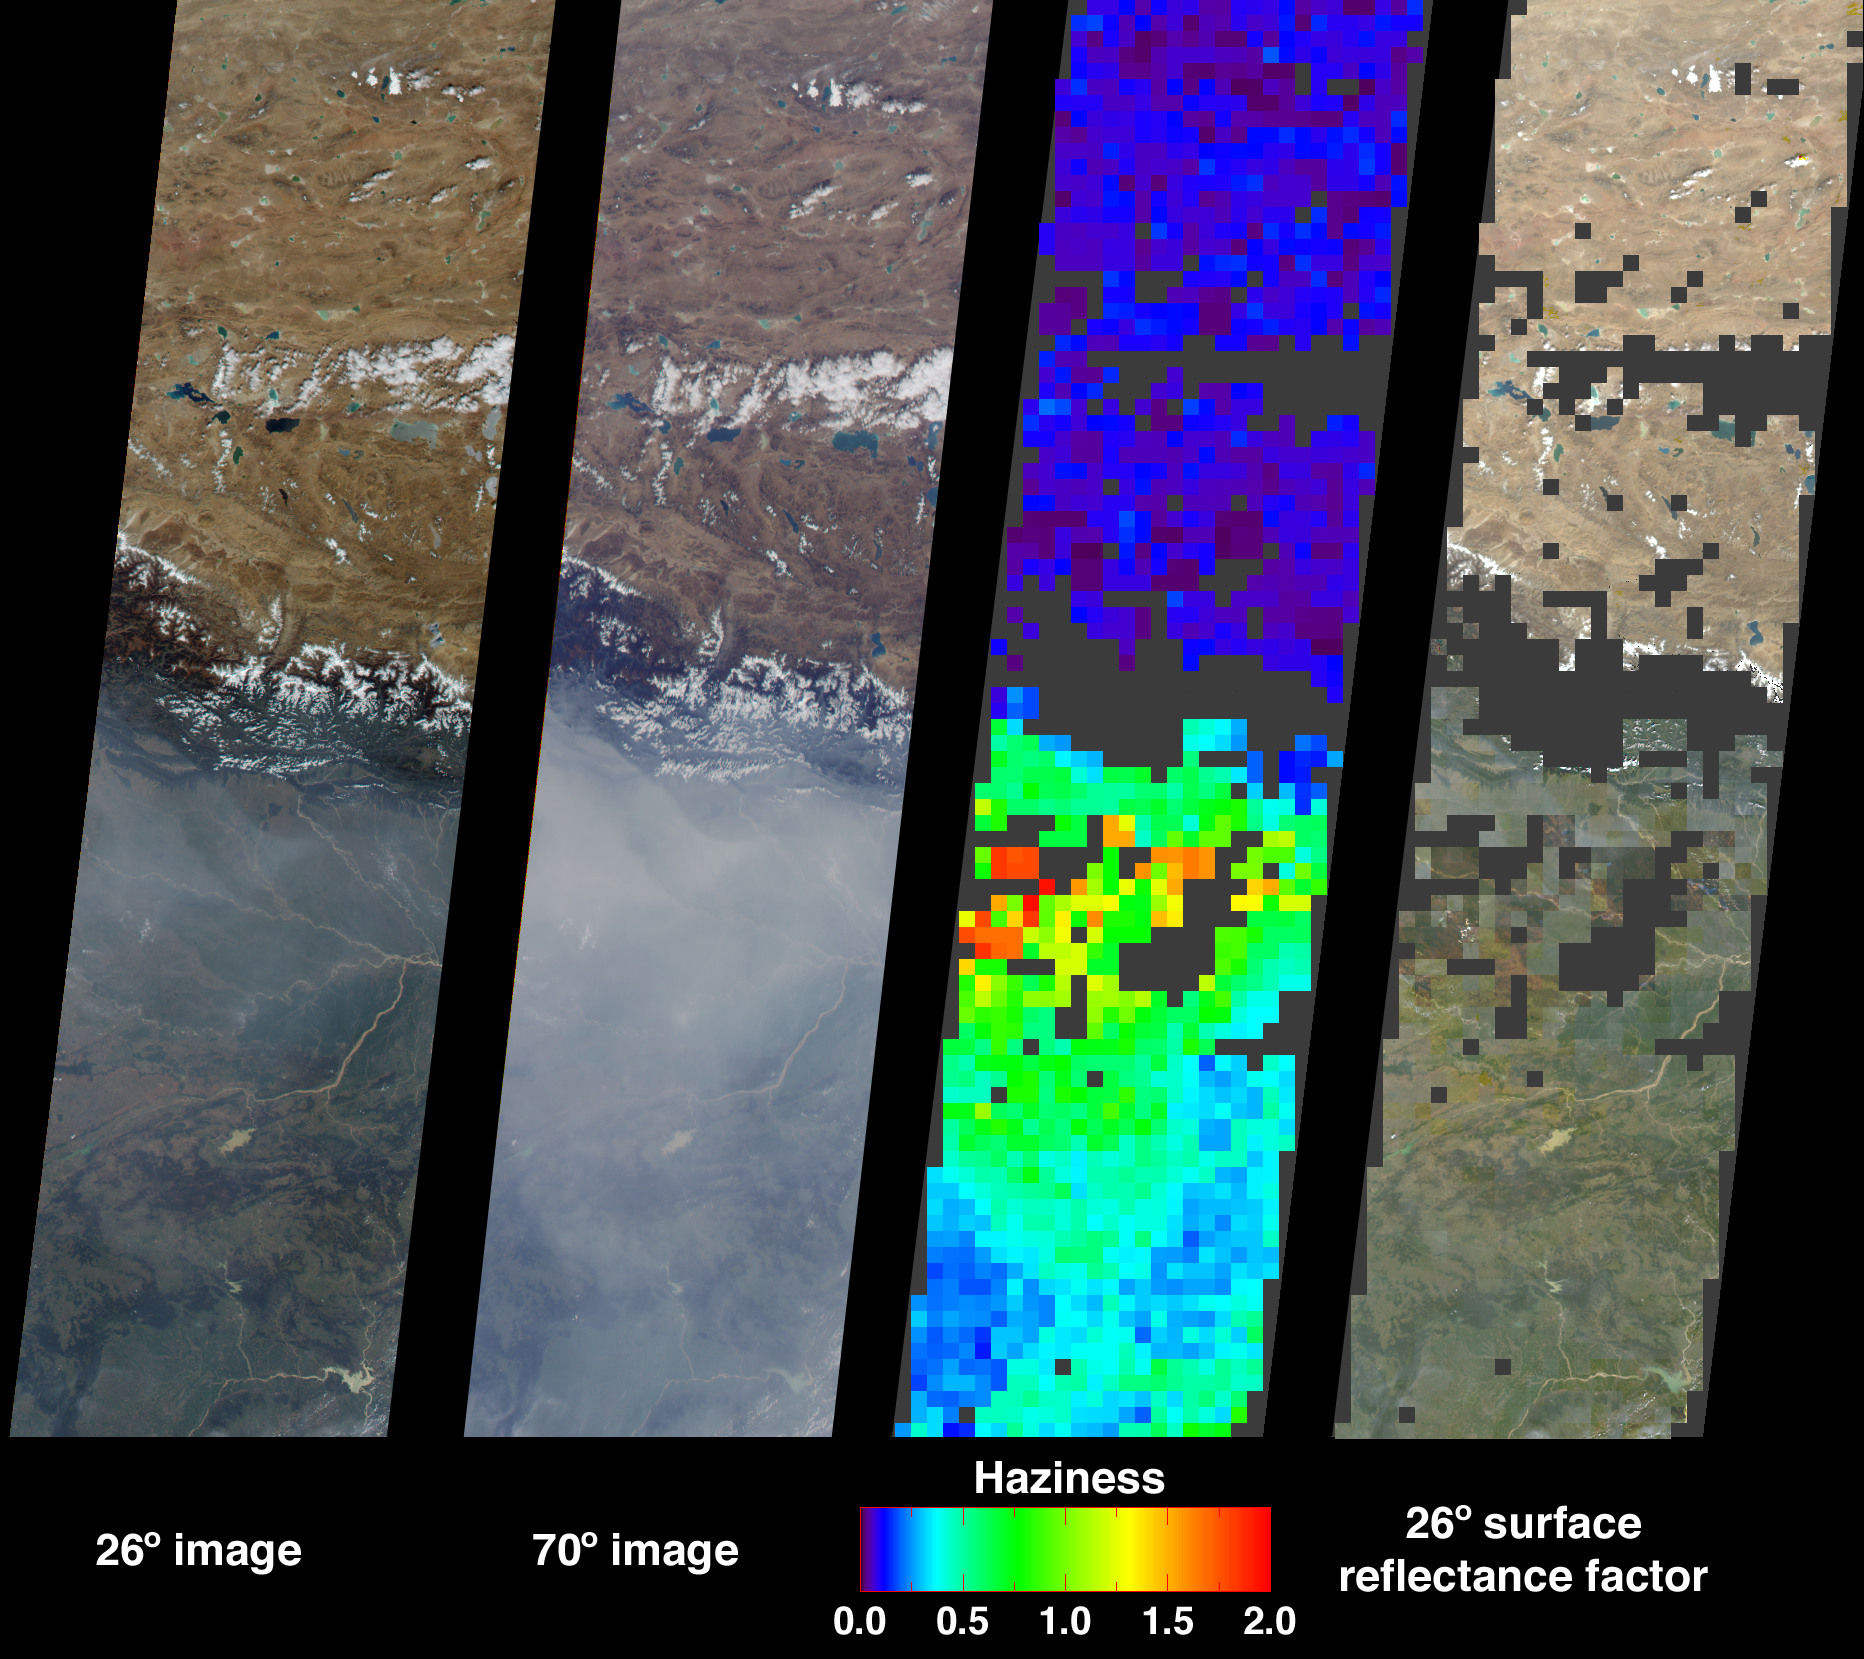

Aerosols over India

Large abundances of aerosols, or airborne particulates, over the low-lying plains of northeastern India appear in dramatic contrast with the relatively pristine air of the high-altitude Tibetan Plateau. This contrast is illustrated in these Multi-angle Imaging SpectroRadiometer images from October 15, 2001. The aerosols that contribute to poor air quality over much of the Indian subcontinent are believed to originate from industrial smoke, vehicle emissions, and biomass burning.

The two images at left show the scene from MISR’s 26-degree and 70-degree forward viewing angles, respectively. The high levels of aerosols are accentuated in the 70-degree forward image, due to the longer atmospheric path length associated with the more oblique viewing angle. The abundance of aerosols is derived from the variation of scene brightness and contrast as a function of observation angle, and is displayed in the third panel from the left as optical depth. This quantity is logarithmically related to the atmosphere’s ability to transmit light, and is one of several variables used to characterize the climatic and environmental influence of aerosols. Areas where retrievals were not obtained, such as the topographically complex Himalayas in Nepal, and cloudy or very turbid areas, are shown in dark gray.

Surface calculations for the 26-degree view direction are shown in the rightmost panel. These calculations use the optical depth field to estimate surface reflectances as if the intervening atmosphere were not present. Making corrections for atmospheric scattering is important when using reflectances measured from space in surface classification and physical process studies. Note that the algorithms used to produce these results are still being refined, and future product versions may show some differences from the preliminary values displayed here.

These data were obtained during Terra orbit 9711, and represent an area of about 400 kilometers x 1600 kilometers.

MISR was built and is managed by NASA’s Jet Propulsion Laboratory, Pasadena, CA, for NASA’s Office of Earth Science, Washington, DC. The Terra satellite is managed by NASA’s Goddard Space Flight Center, Greenbelt, MD. JPL is a division of the California Institute of Technology.

Credit: NASA/GSFC/LaRC/JPL, MISR Team